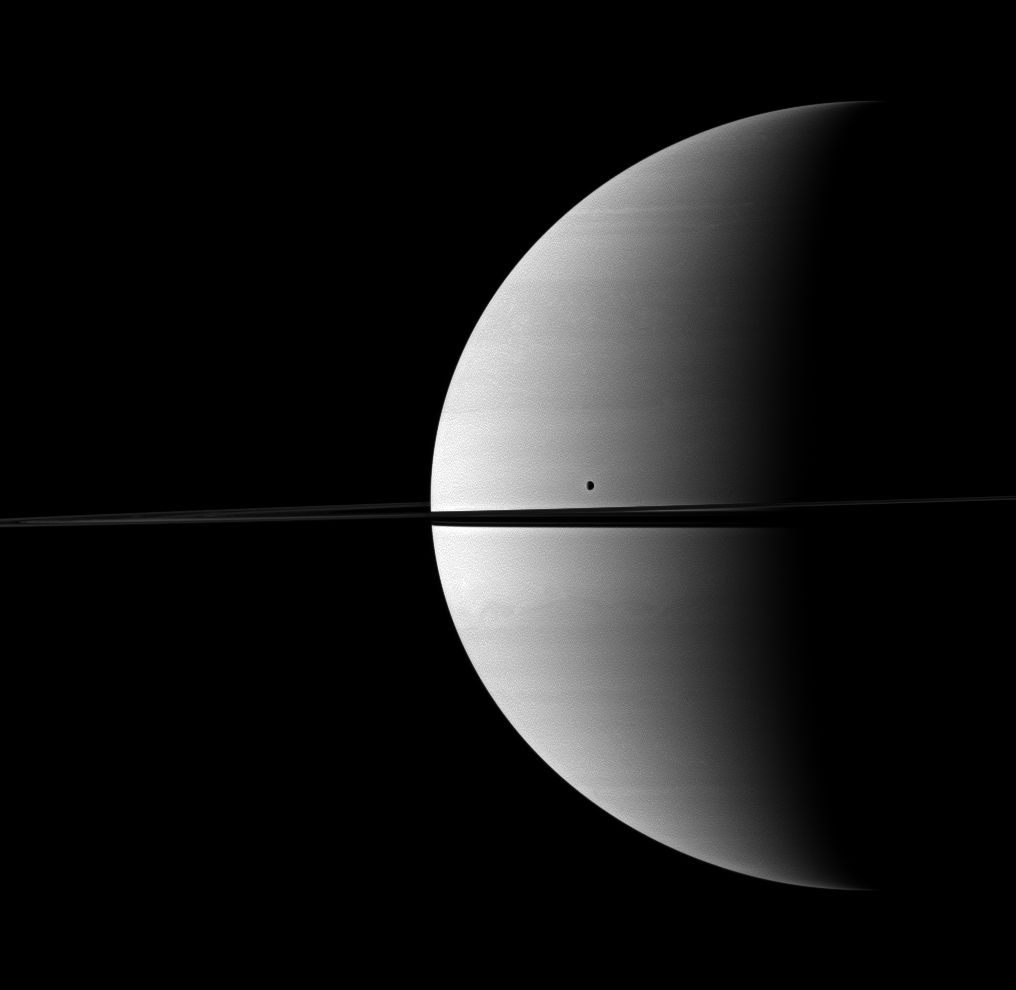

Satellite Companionship

Saturn shares its space with its moon Tethys in this Cassini-captured scene.

Tethys (1,062 kilometers, or 660 miles across) can be seen above the rings near the middle of the image. This view looks toward the northern, sunlit side of the rings from just above the ringplane.

The image was taken in visible green light with the Cassini spacecraft wide-angle camera on Nov. 27, 2009. The view was obtained at a distance of approximately 2.3 million kilometers (1.4 million miles) from Saturn and at a Sun-Saturn-spacecraft, or phase, angle of 99 degrees. Image scale is 135 kilometers (84 miles) per pixel.

The Cassini-Huygens mission is a cooperative project of NASA, the European Space Agency and the Italian Space Agency. The Jet Propulsion Laboratory, a division of the California Institute of Technology in Pasadena, manages the mission for NASA’s Science Mission Directorate, Washington, D.C. The Cassini orbiter and its two onboard cameras were designed, developed and assembled at JPL. The imaging operations center is based at the Space Science Institute in Boulder, Colo.

Credit: NASA/JPL/Space Science Institute